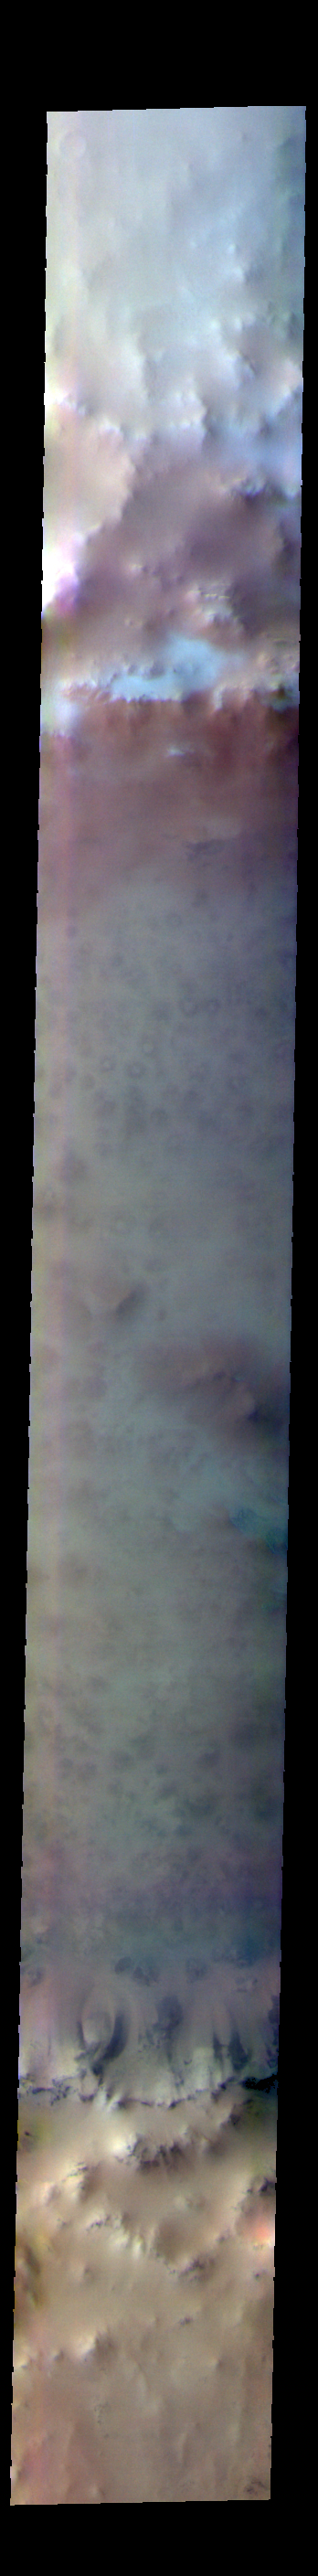

Lomonosov Crater – False Color

The THEMIS VIS camera contains 5 filters. The data from different filters can be combined in multiple ways to create a false color image. These false color images may reveal subtle variations of the surface not easily identified in a single band image. Today’s false color image shows part of Lomonosov Crater. Lomonosov Crater is 130km (81 miles) in diameter and is located in northern Acidalia Planitia.

The THEMIS VIS camera is capable of capturing color images of the Martian surface using five different color filters. In this mode of operation, the spatial resolution and coverage of the image must be reduced to accommodate the additional data volume produced from using multiple filters. To make a color image, three of the five filter images (each in grayscale) are selected. Each is contrast enhanced and then converted to a red, green, or blue intensity image. These three images are then combined to produce a full color, single image. Because the THEMIS color filters don’t span the full range of colors seen by the human eye, a color THEMIS image does not represent true color. Also, because each single-filter image is contrast enhanced before inclusion in the three-color image, the apparent color variation of the scene is exaggerated. Nevertheless, the color variation that does appear is representative of some change in color, however subtle, in the actual scene. Note that the long edges of THEMIS color images typically contain color artifacts that do not represent surface variation.

Credit: NASA/JPL-Caltech/ASU